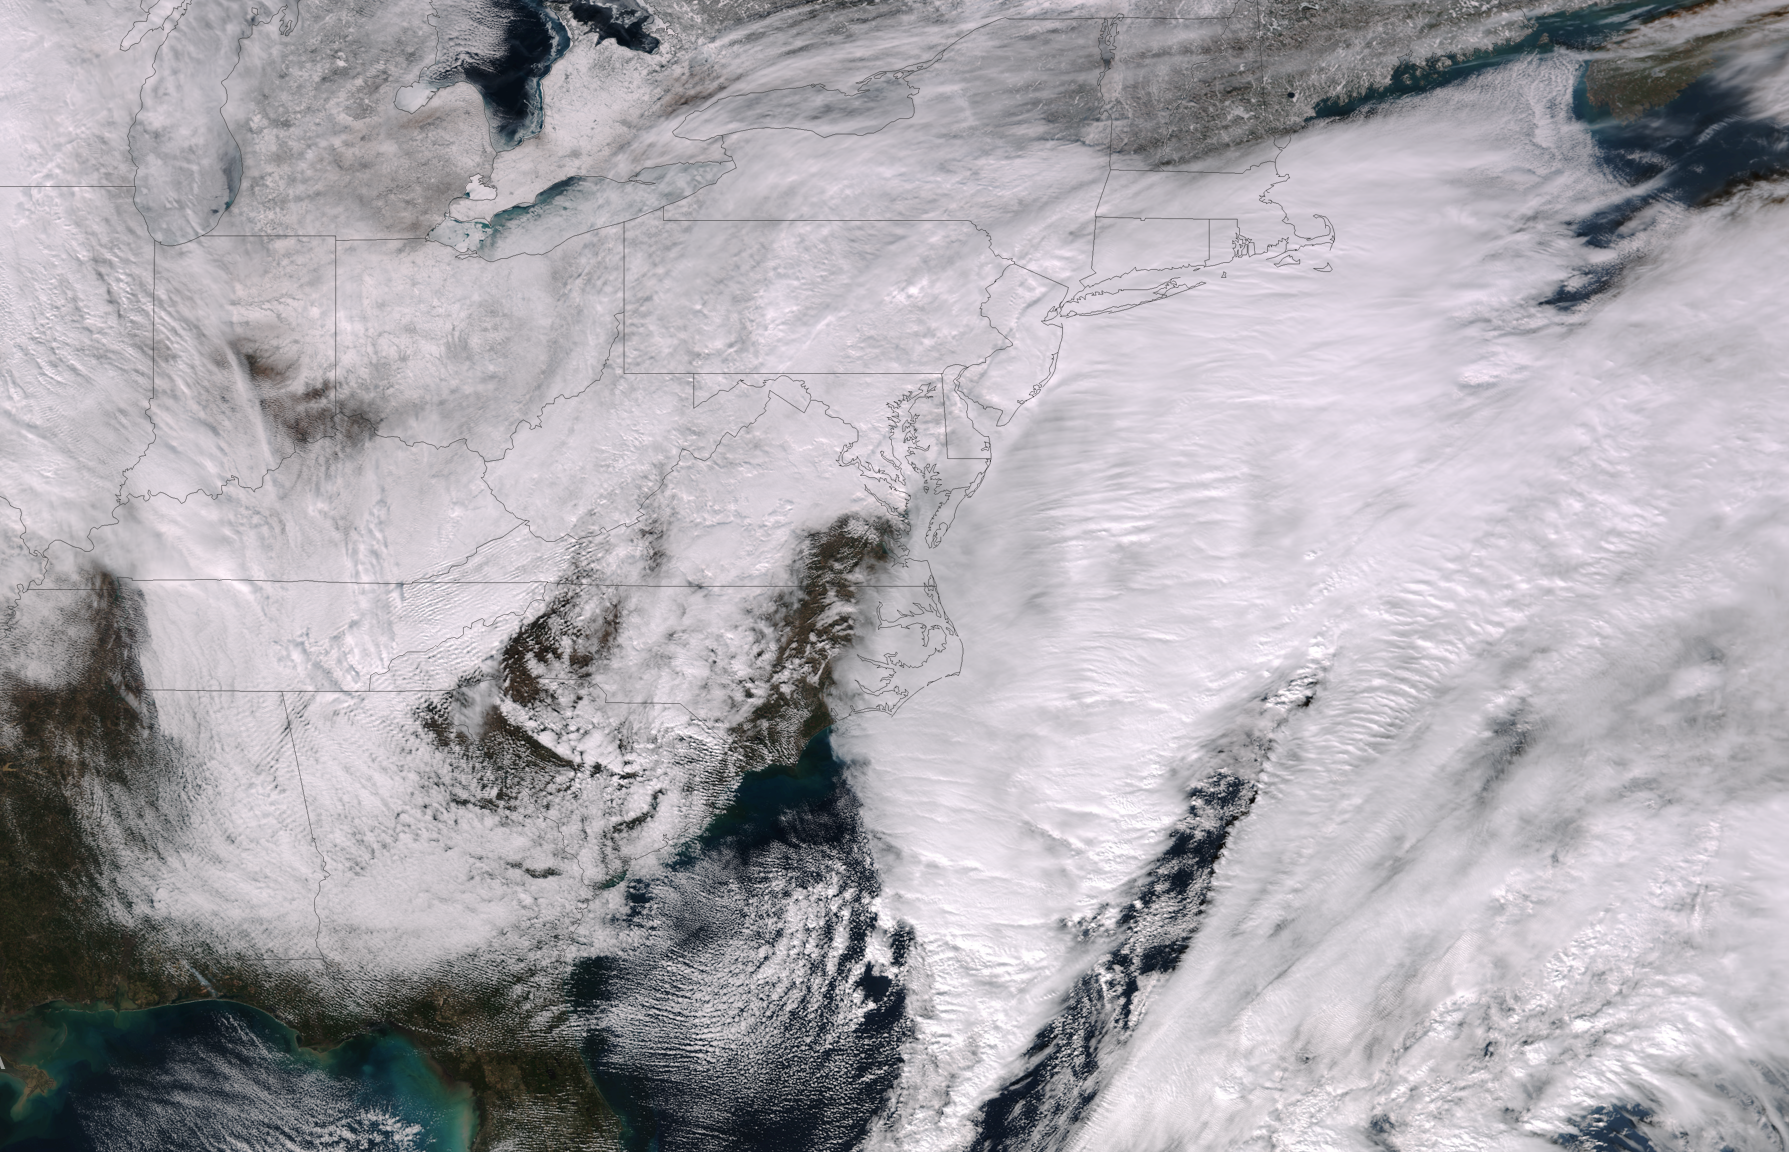

Major Nor'easter Set to Impact Northeast U.S.

This image was taken by the Suomi NPP satellite's VIIRS instrument at 1825Z on January 26, 2015. A low pressure system currently forming off the mid-Atlantic coast will rapidly strengthen into a major nor'easter today and affect parts of the Northeast U.S. through early Wednesday. This system will be responsible for heavy to intense snowfall and strong winds, with blizzard conditions expected from eastern New Jersey to eastern Massachusetts where Blizzard Warnings are in effect. Accumulations will likely exceed one foot from eastern New Jersey through eastern Maine by late Tuesday. The heaviest snow accumulations, perhaps exceeding two feet, are forecast across portions of Connecticut, Rhode Island and Massachusetts, including the Boston area. Currently, New York City is forecast to receive 18-24 inches of snow, and Boston is forecast to receive 24-36 inches of snow. Wind gusts of 45 to 60 mph will be common from eastern New Jersey to eastern Massachusetts, leading to widespread blizzard conditions. Wind gusts up to 70 mph are possible in far eastern Massachusetts, including Cape Cod and Nantucket.

Credit: NASA/NOAA/NPP/VIIRS Via: NASA/NOAA via NOAA Environmental Visualization Laboratory